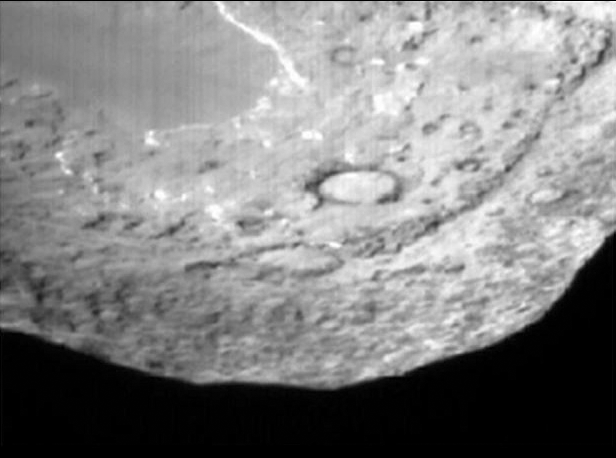

One-Way Trip to Tempel

Impactor Targeting Sensor Approach

This movie shows Deep Impact’s impactor probe approaching comet Tempel 1. It is made up of images taken by the probe’s impactor targeting sensor. The probe collided with the comet at 10:52 p.m. Pacific time, July 3 (1:52 a.m. Eastern time, July 4).

Credit: NASA/JPL-Caltech/UMD